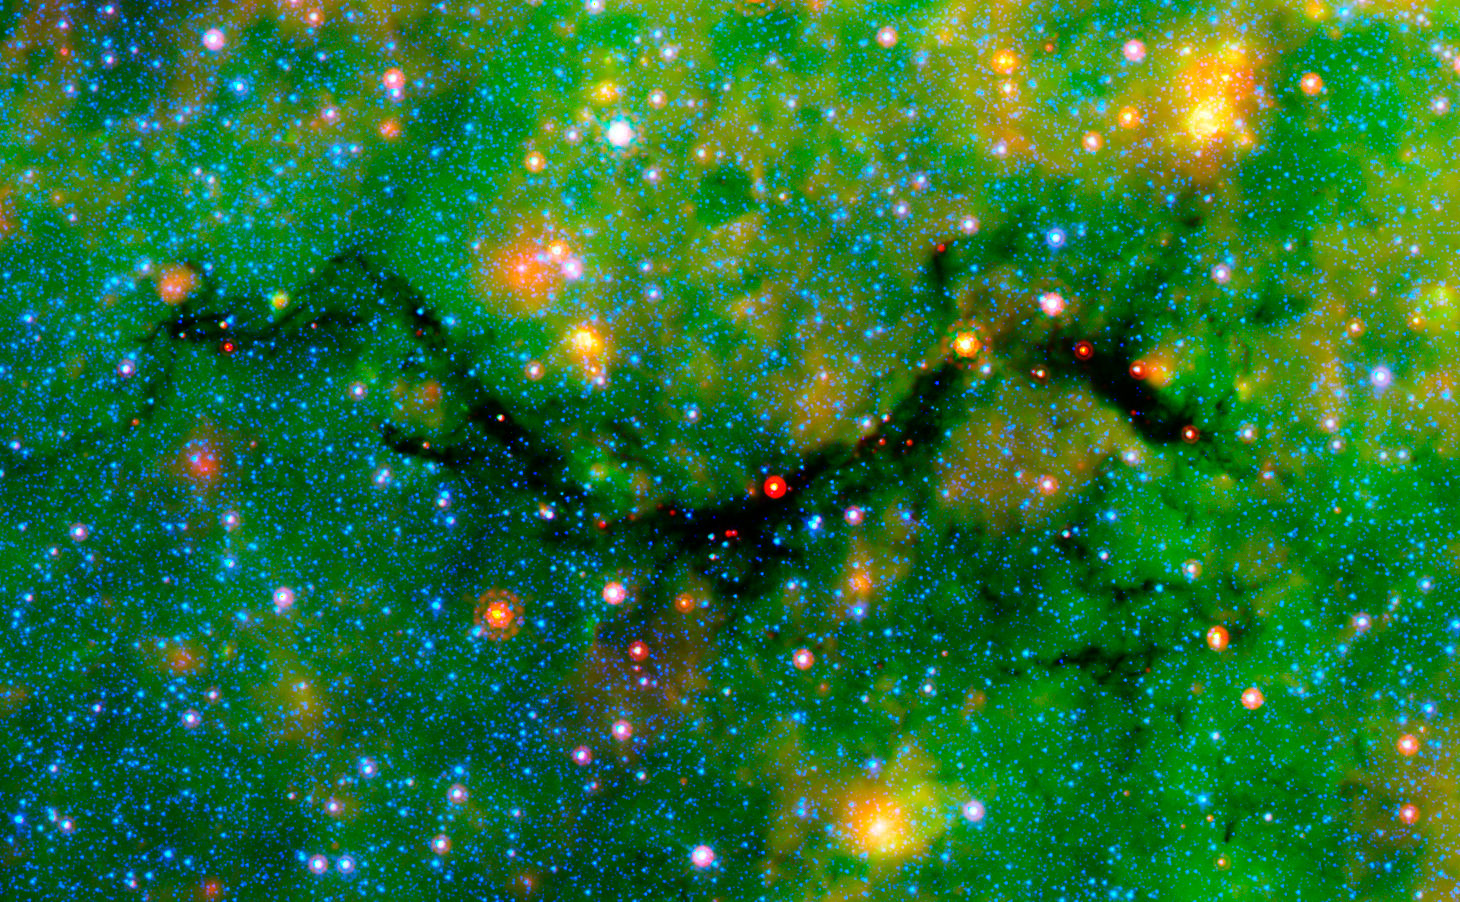

Snake in Galactic Plane (Spitzer)

The Snake is a serpentine-shaped, extremely filamentary cloud. In this infrared image from the Spitzer Space Telescope, the blue dots are stars relatively undimmed by dust, while the red dots are embedded, forming stars.

Credit: Image: NASA, Caltech, Sean Carey (SSC)